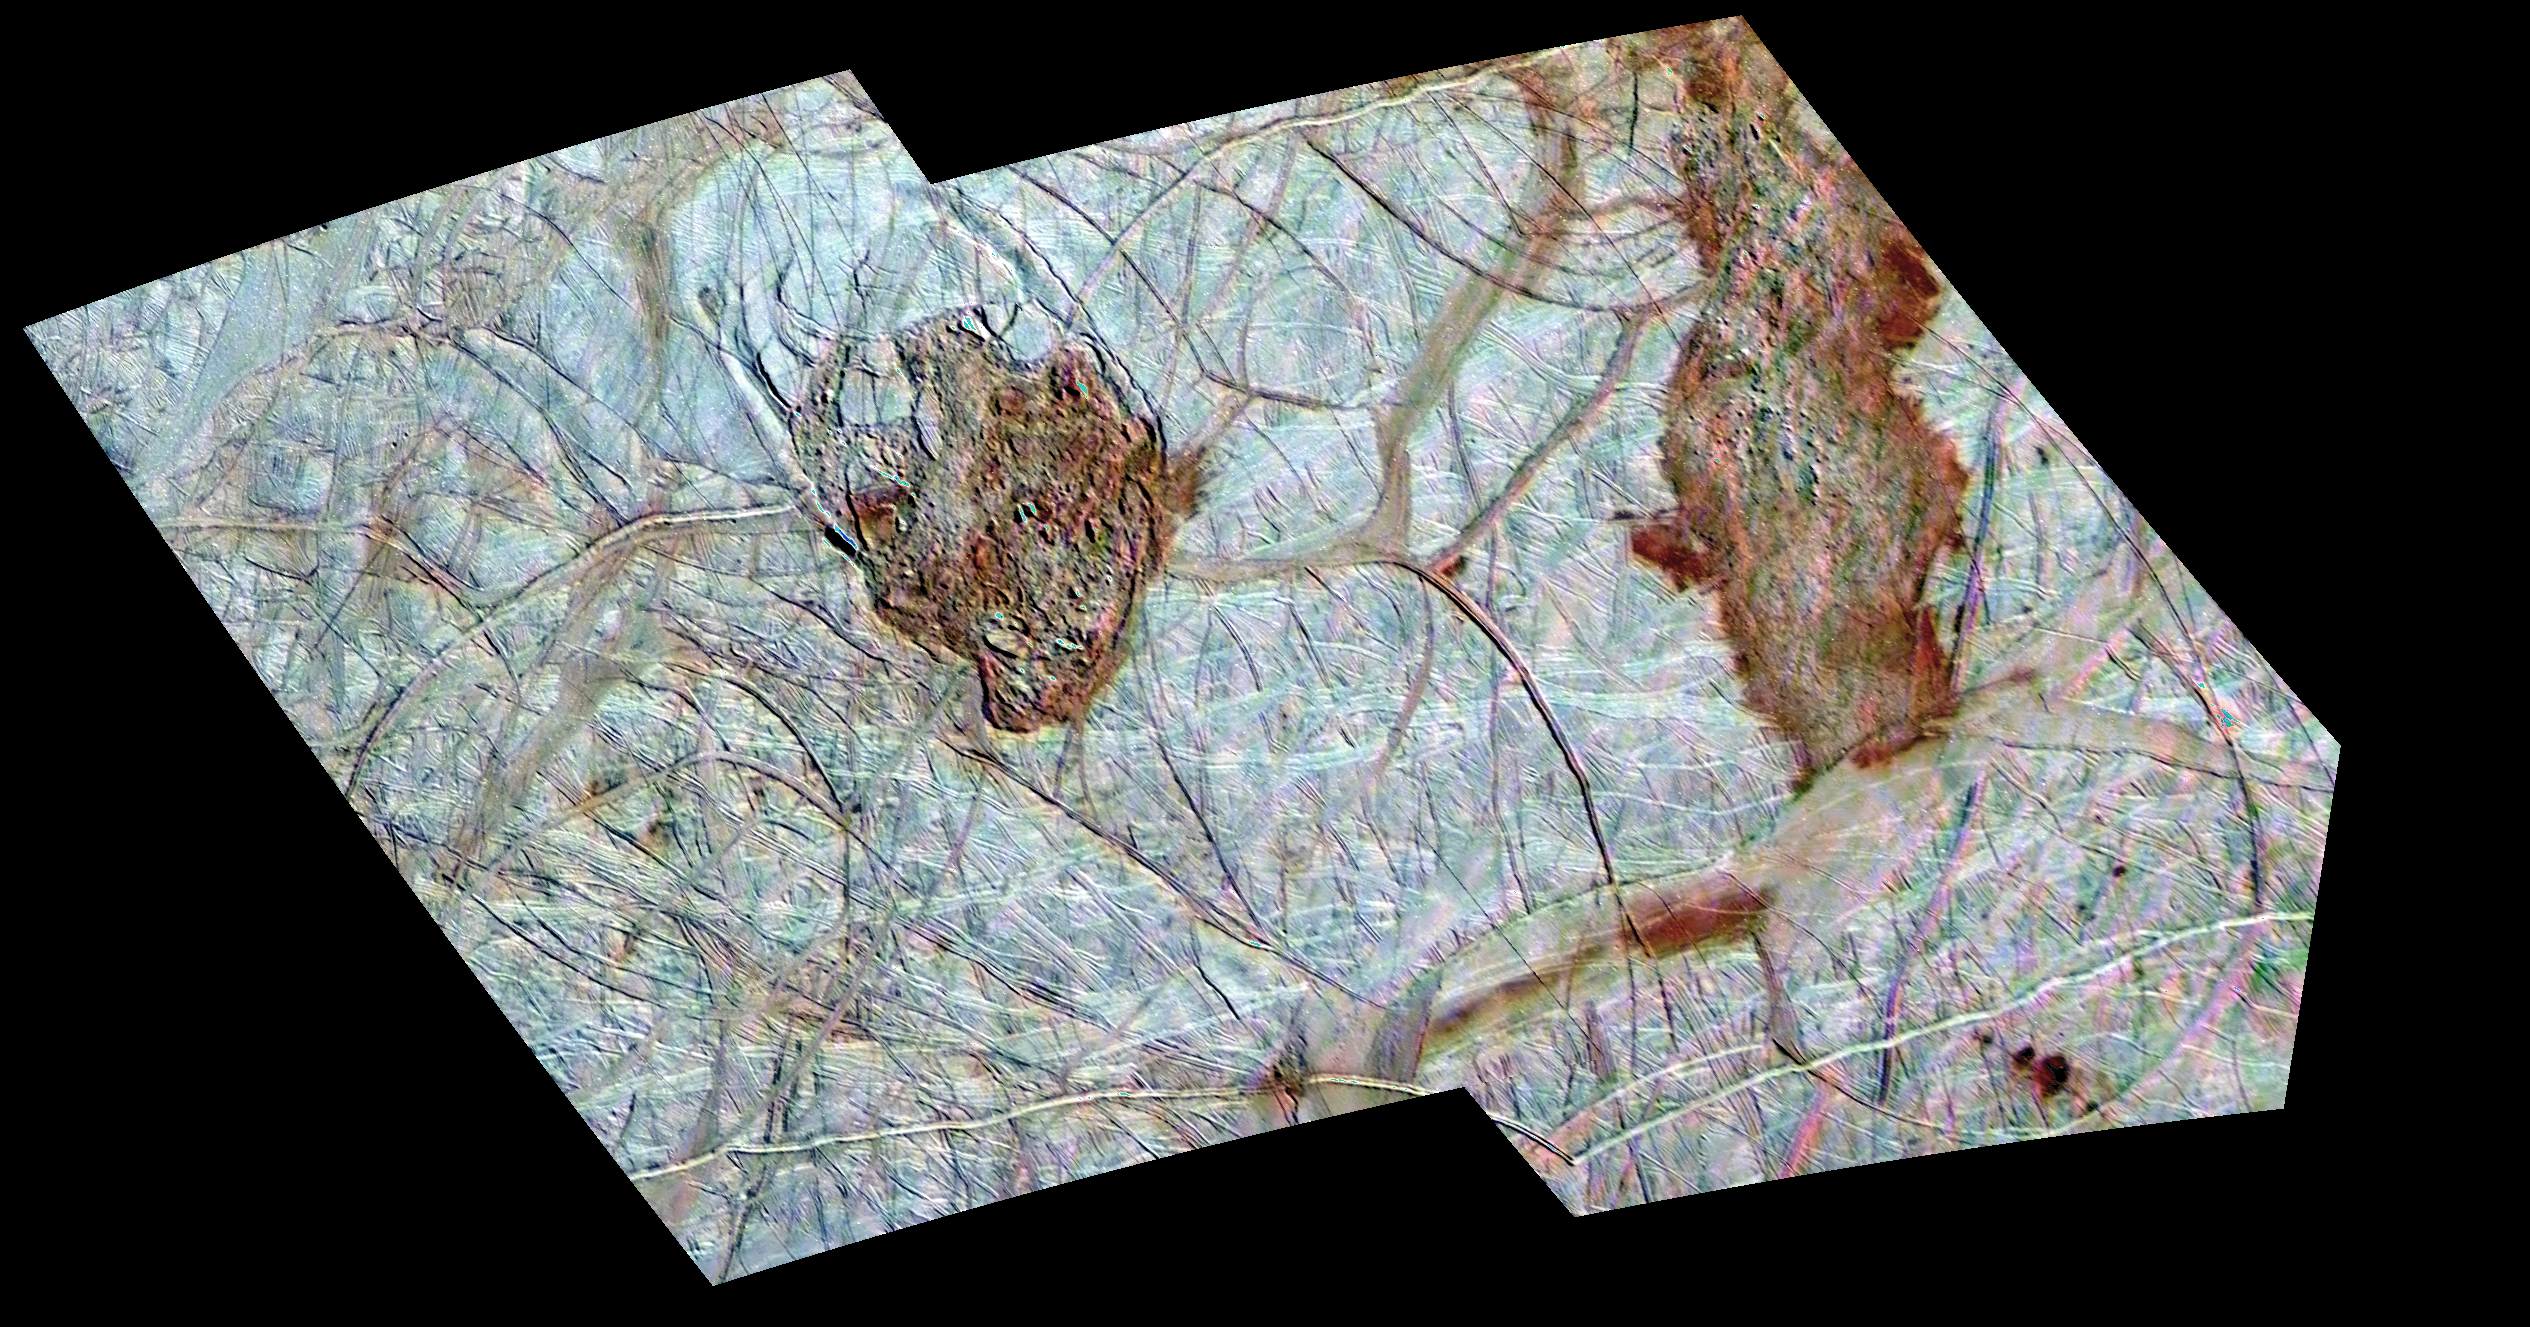

Thera and Thrace on Europa

Thera and Thrace are two dark, reddish regions of enigmatic terrain that disrupt the older icy ridged plains on Jupiter’s moon Europa. North is toward the top of the mosaic obtained by NASA’s Galileo spacecraft. Thera (left) is about 70 kilometers wide by 85 kilometers high (43 by 53 miles) and appears to lie slightly below the level of the surrounding plains. Some bright icy plates which are observed inside appear to be dislodged from the edges of the chaos region. The curved fractures along its boundaries suggest that collapse may have been involved in Thera’s formation. In contrast, Thrace (right) is longer, shows a hummocky texture, and appears to stand at or slightly above the older surrounding bright plains. Thrace abuts the gray band Libya Linea to the south and appears to darken Libya. One model for the formation of these and other chaos regions on Europa is complete melt-through of Europa’s icy shell from an ocean below. Another model is that warm ice welled up from below and caused partial melting and disruption of the surface.

To produce this image, two regional images obtained at a resolution of 220 meters (240 yards) per picture element during Galileo’s 17th orbit of Jupiter were colorized with lower resolution (1.4 kilometers or 1526 yards per picture element) images of the region obtained during the 14th orbit. The color image is generated from the violet, green, and near-infrared (968 nanometers) filters of the Galileo Solid State Imaging system and exaggerates the subtle color differences of Europa’s surface. The mosaic, centered at about 50 degrees south latitude and 180 degrees longitude, covers an area approximately 525 by 300 kilometers (325 by 186 miles). The images from the 17th orbit were acquired at Universal Time 02 hours, 51 minutes, 56 seconds on September 26, 1998 when the sun illuminated the region from the northeast.

The Jet Propulsion Laboratory, Pasadena, CA manages the Galileo mission for NASA’s Office of Space Science, Washington, DC.

Credit: NASA/JPL/University of Arizona